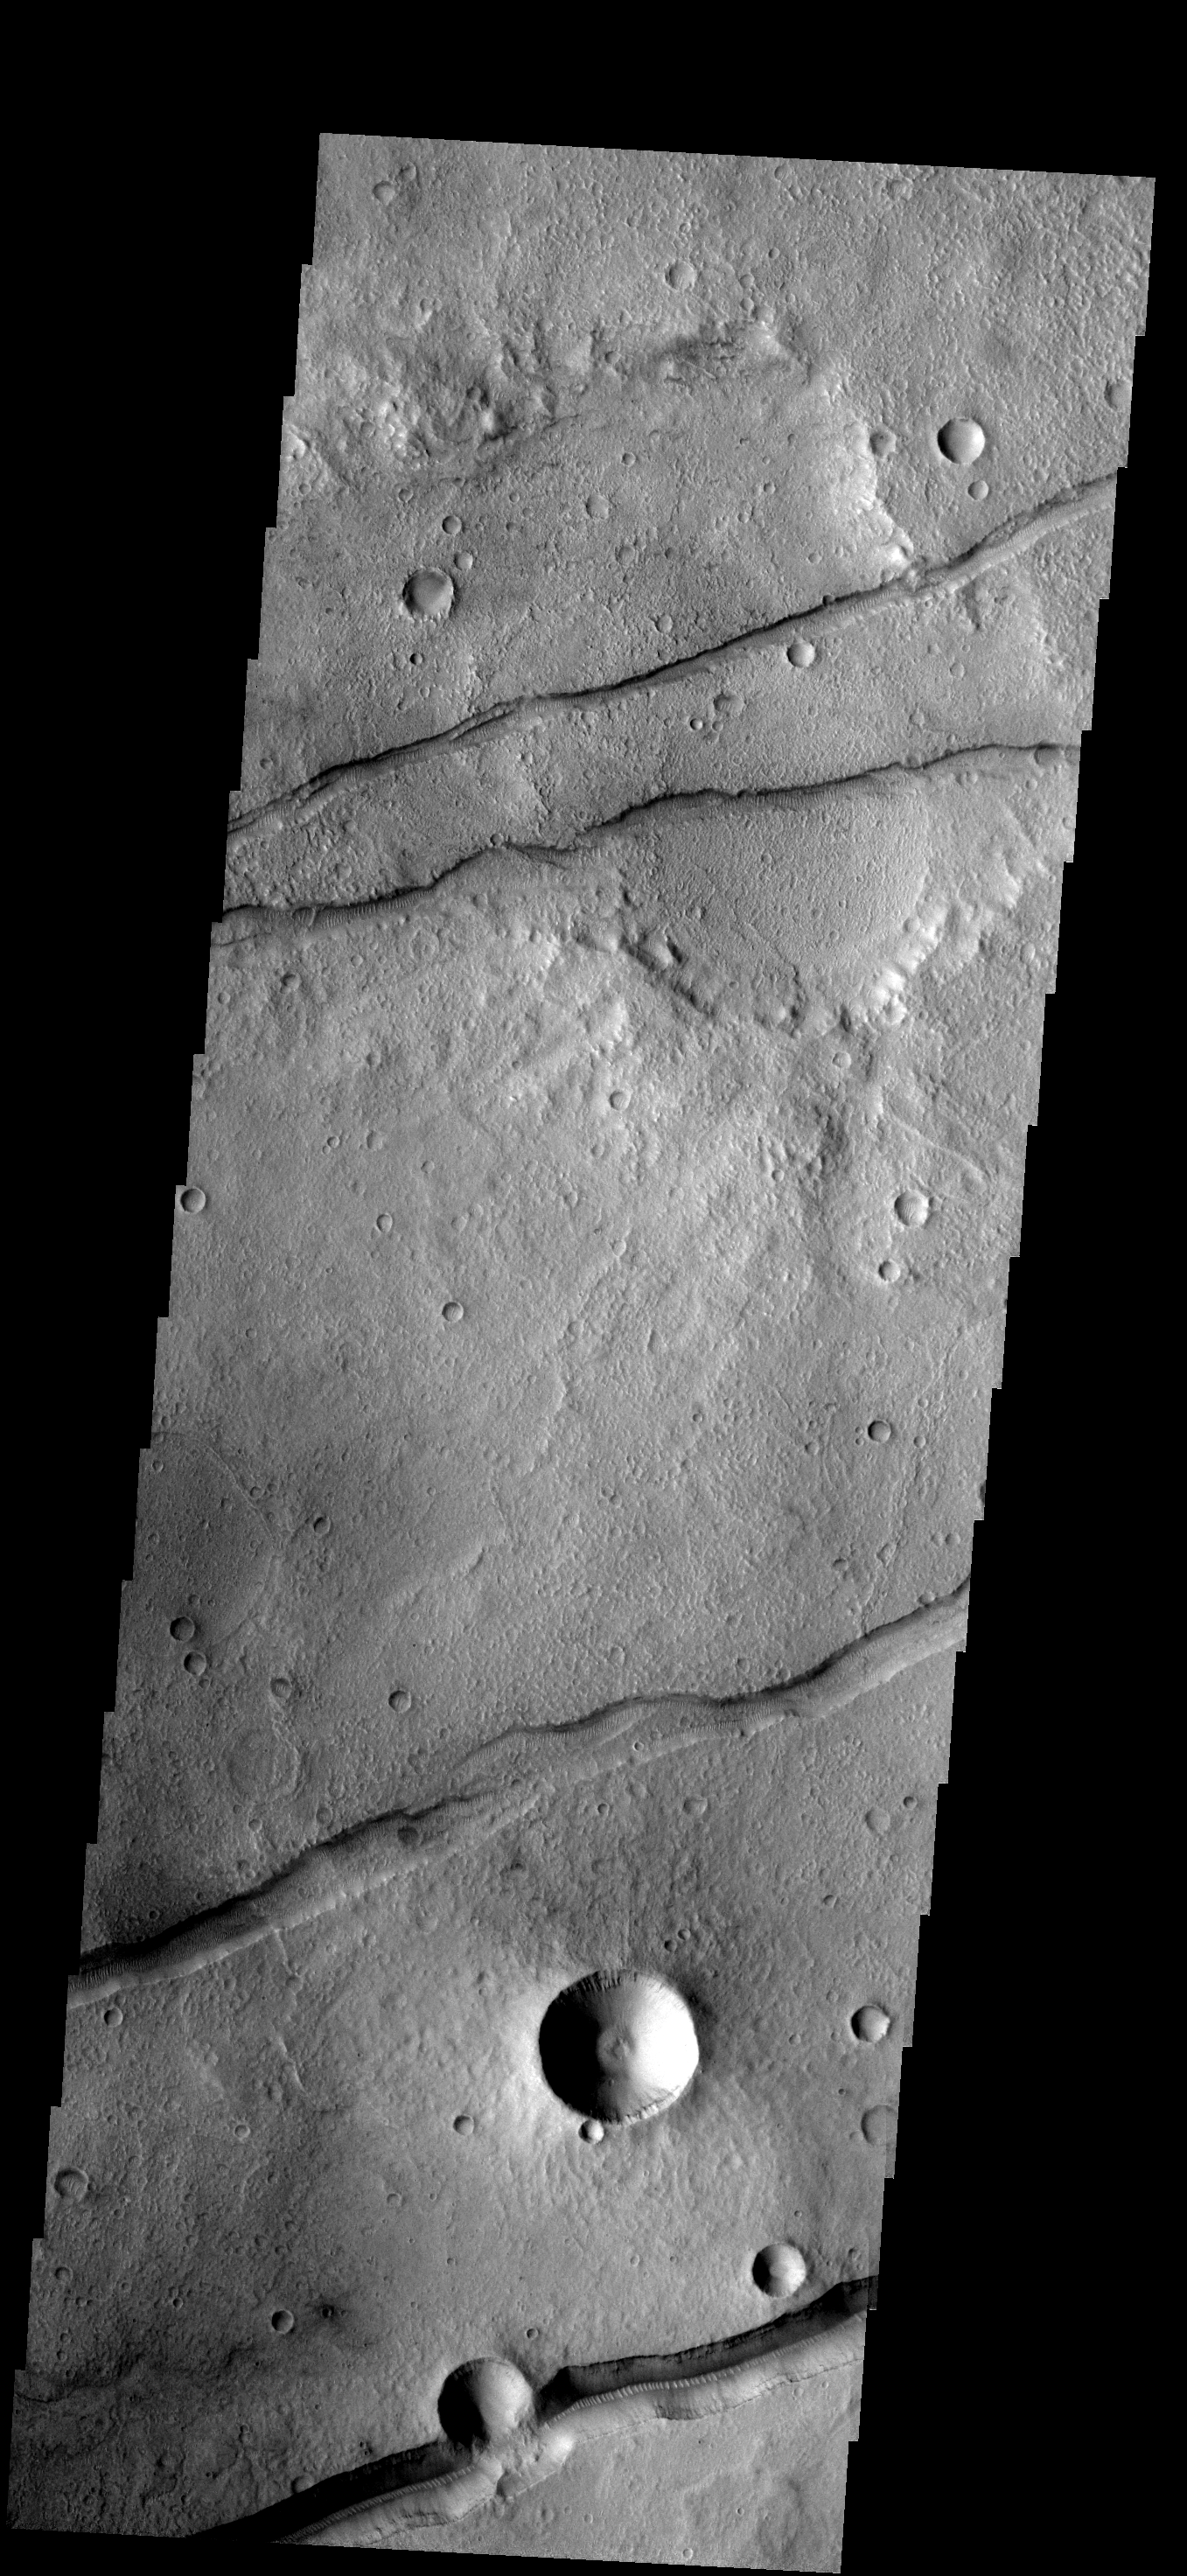

Sirenum Fossae

These fractures and graben are part of Sirenum Fossae.

Image information: VIS instrument. Latitude -28.6N, Longitude 213.8E. 17 meter/pixel resolution.

Please see the THEMIS Data Citation Note for details on crediting THEMIS images.

Note: this THEMIS visual image has not been radiometrically nor geometrically calibrated for this preliminary release. An empirical correction has been performed to remove instrumental effects. A linear shift has been applied in the cross-track and down-track direction to approximate spacecraft and planetary motion. Fully calibrated and geometrically projected images will be released through the Planetary Data System in accordance with Project policies at a later time.

NASA’s Jet Propulsion Laboratory manages the 2001 Mars Odyssey mission for NASA’s Office of Space Science, Washington, D.C. The Thermal Emission Imaging System (THEMIS) was developed by Arizona State University, Tempe, in collaboration with Raytheon Santa Barbara Remote Sensing. The THEMIS investigation is led by Dr. Philip Christensen at Arizona State University. Lockheed Martin Astronautics, Denver, is the prime contractor for the Odyssey project, and developed and built the orbiter. Mission operations are conducted jointly from Lockheed Martin and from JPL, a division of the California Institute of Technology in Pasadena.

Credit: NASA/JPL/ASU